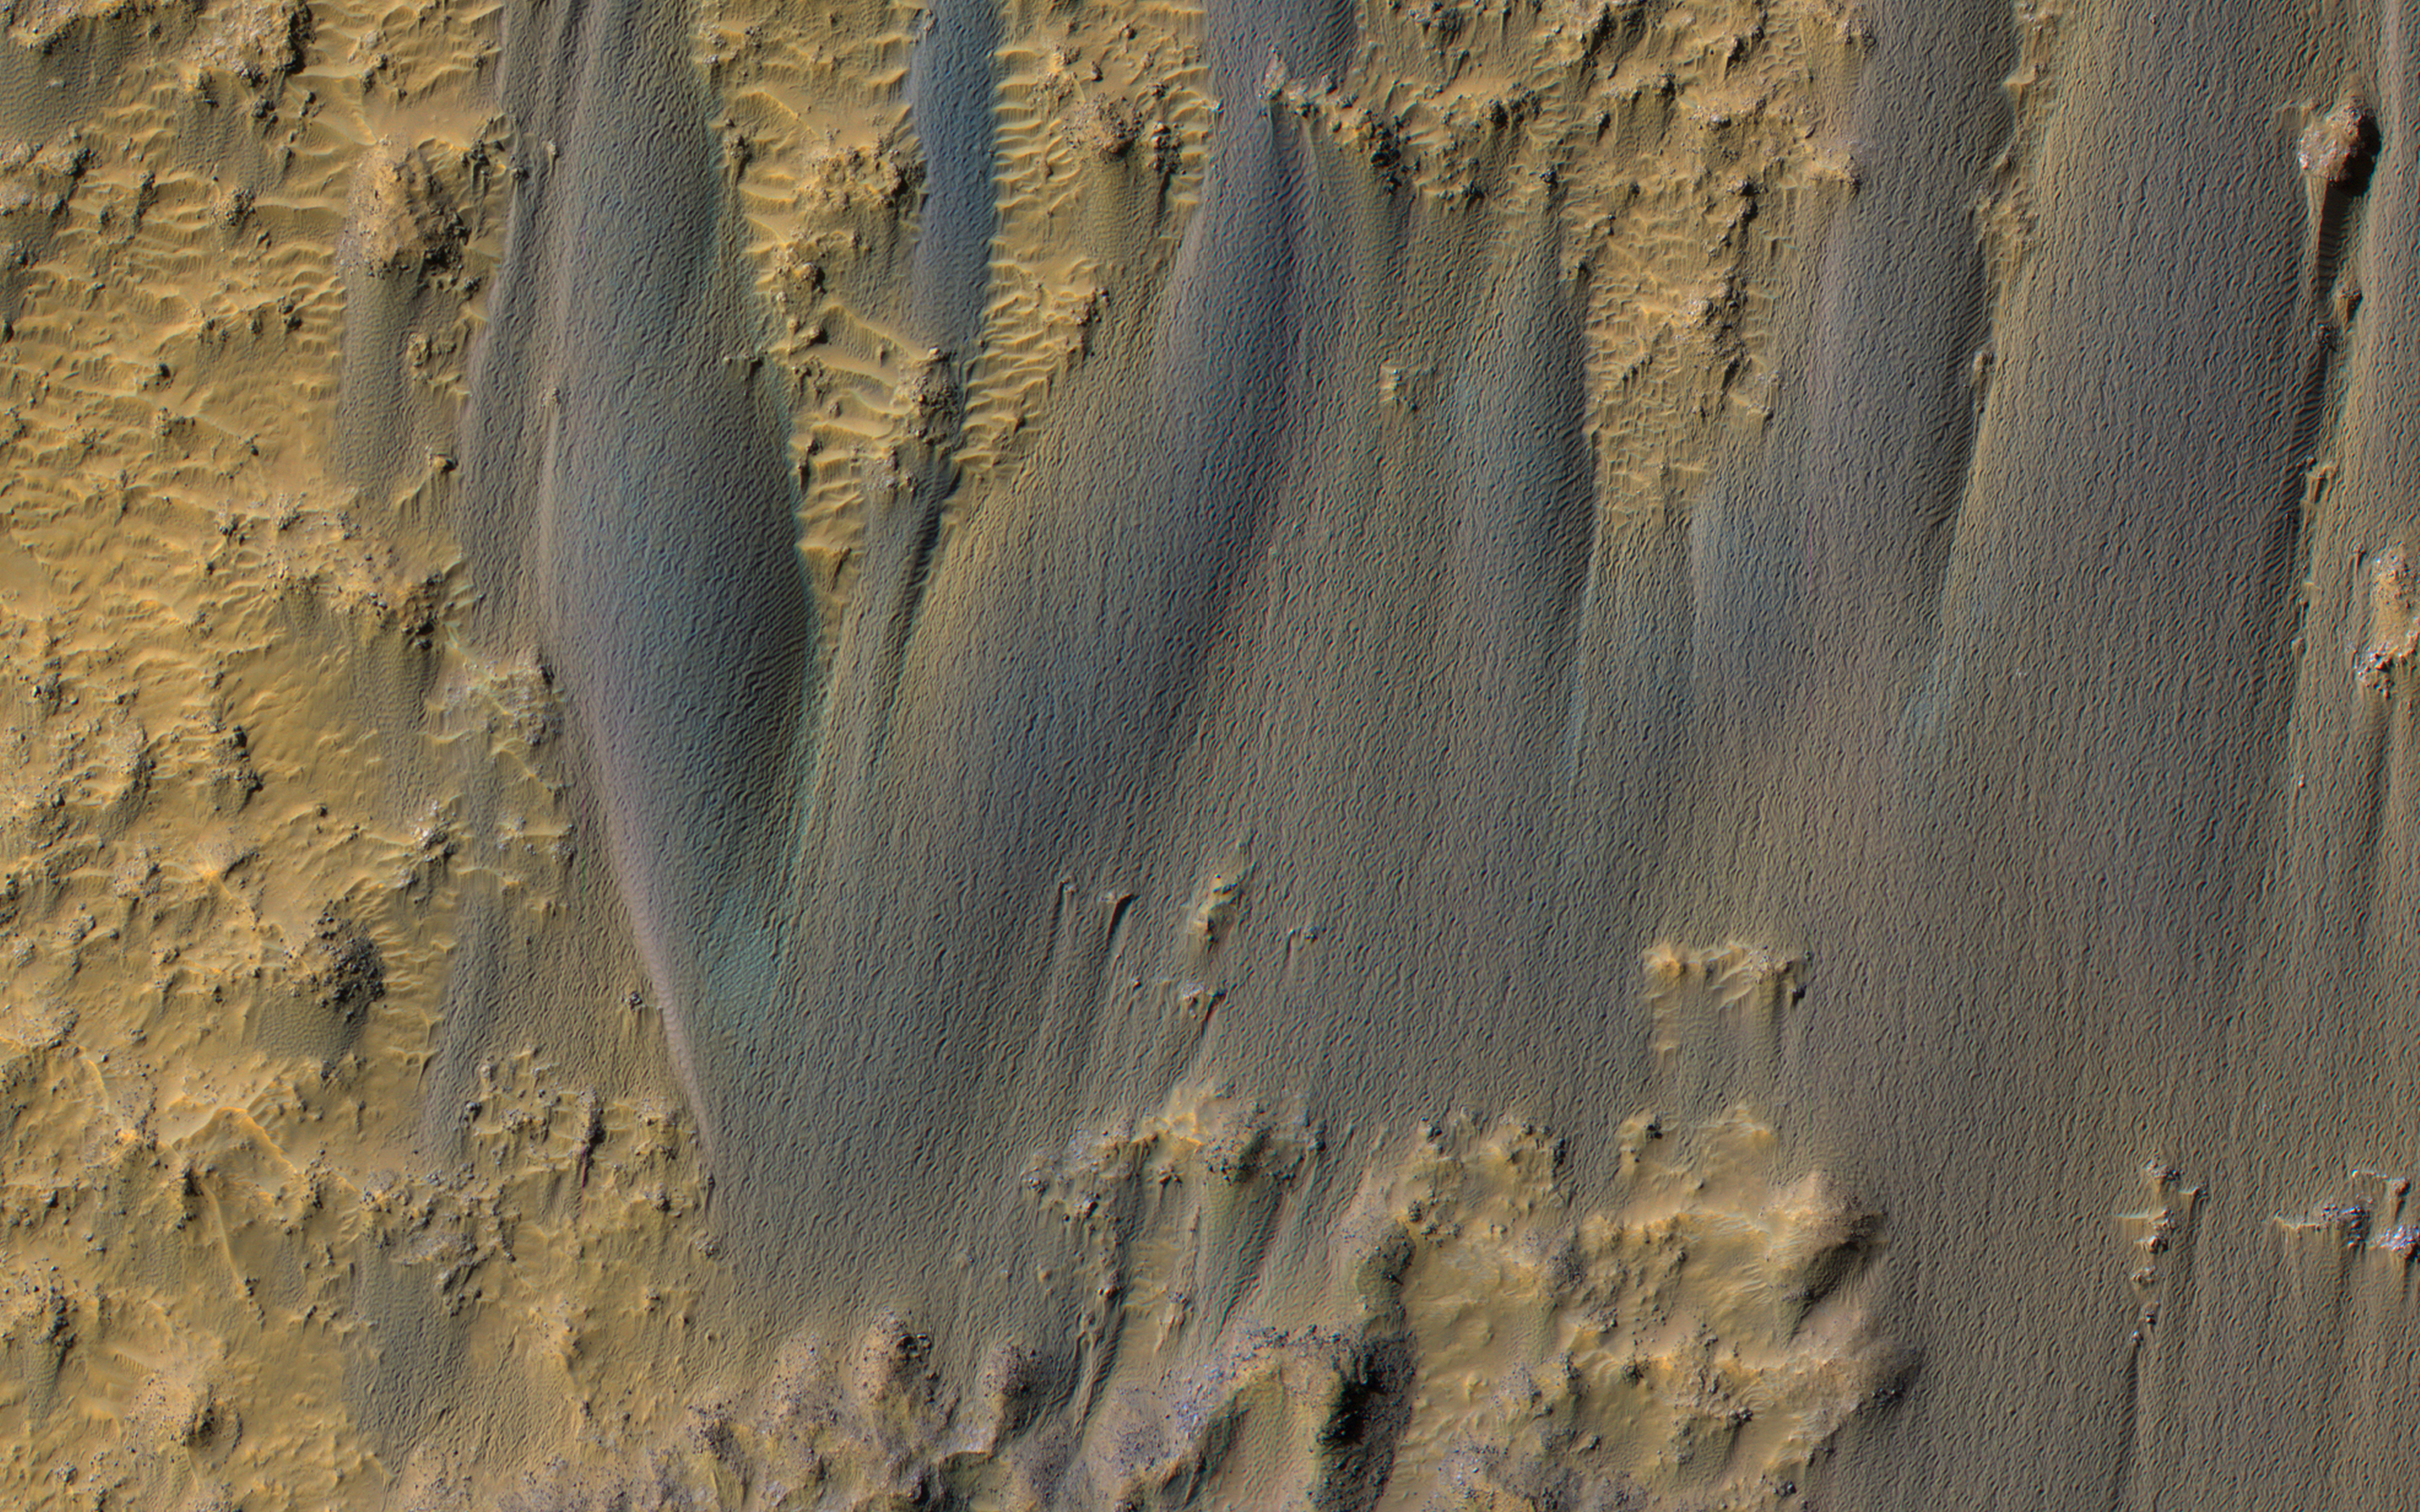

Dunes in Briault Crater

Active sand dunes are common on Mars, and have a variety of surface textures. The “braided” texture visible here may be typical of dunes that are transitioning into sand sheets.

Also see this image for a Context Camera view of this area.

The map is projected here at a scale of 50 centimeters (19.7 inches) per pixel. (The original image scale is 58.3 centimeters [23.0 inches] per pixel [with 2 x 2 binning]; objects on the order of 175 centimeters [68.9 inches] across are resolved.) North is up.

This is a stereo pair with ESP_060855_1700.

The University of Arizona, in Tucson, operates HiRISE, which was built by Ball Aerospace & Technologies Corp., in Boulder, Colorado. NASA’s Jet Propulsion Laboratory, a division of Caltech in Pasadena, California, manages the Mars Reconnaissance Orbiter Project for NASA’s Science Mission Directorate, Washington.

Credit: NASA/JPL-Caltech/University of Arizona